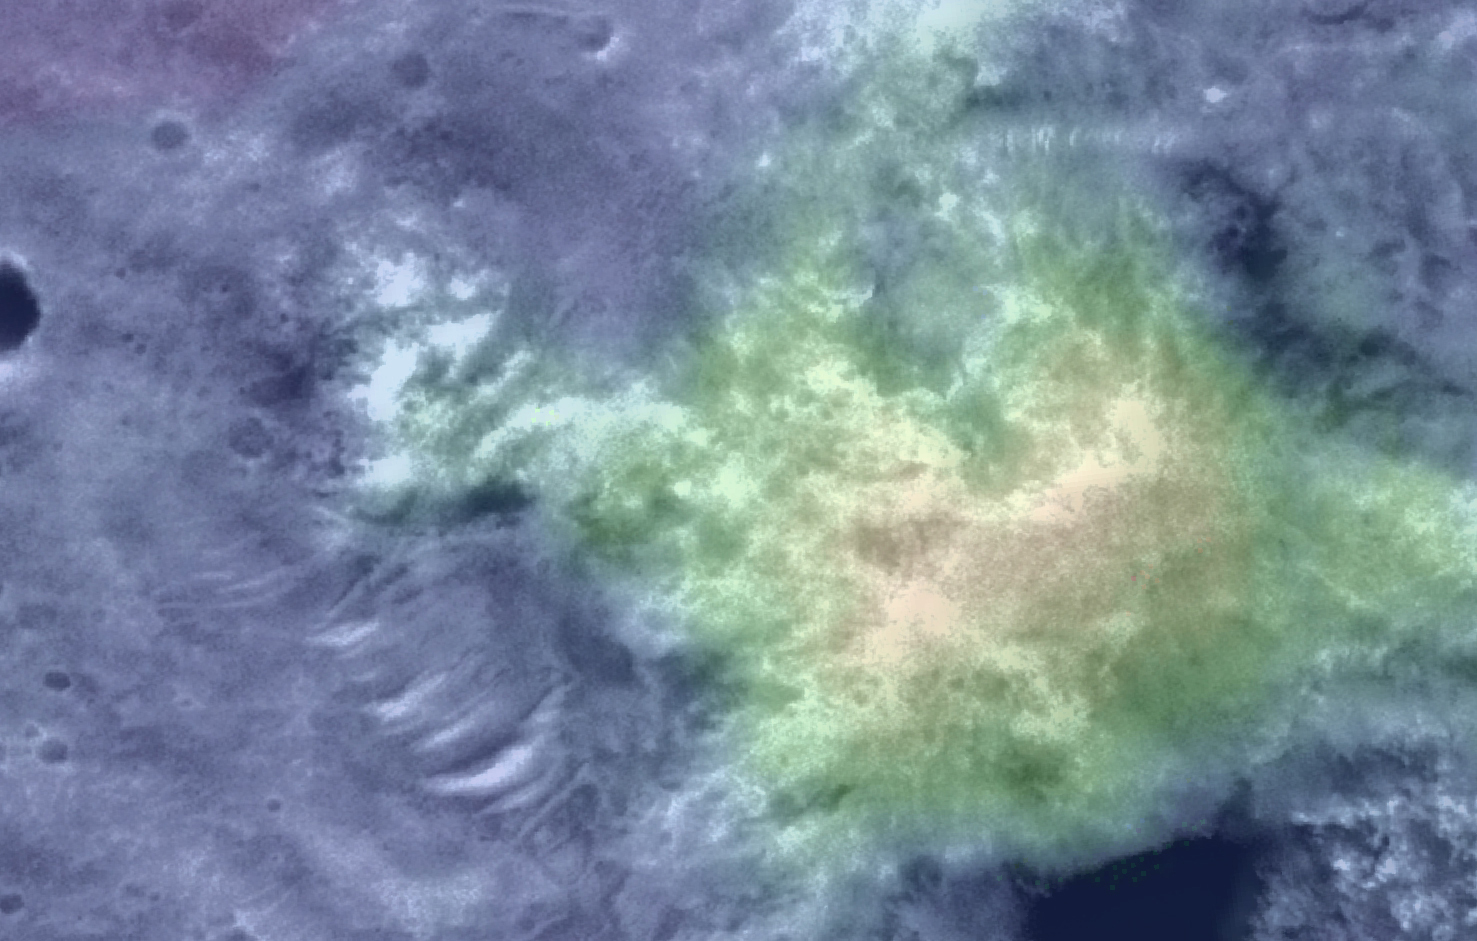

‘Columbia Hills’ Color Elevation Map

Figure 1: Spirit’s Long Journey, Sol 450

This elevation map shows the region of the ‘Columbia Hills’ where NASA’s Mars Exploration Rover Spirit has been working since mid-2004. Areas colored blue are lower in elevation and areas colored yellow are higher in elevation. The map imagery is from the Mars Orbiter Camera on NASA’s Mars Global Surveyor orbiter.

Spirit’s Long Journey, Sol 450
More than 15 months after landing on Mars, NASA’s Spirit rover is still going strong, having traveled a total of 4,276 meters (2.66 miles) as of martian day, or sol, 450 (April 8, 2005). This elevation map shows the traverse followed by Spirit since arriving at the “Columbia Hills” in June, 2004. The areas colored blue are low in elevation and areas colored yellow are high in elevation. The blue area at the foot of the “Columbia Hills” is approximately 20 meters (66 feet) higher in elevation than the site where Spirit landed in Gusev Crater. The highest peak is on the order of 80 meters (262 feet) higher still. In other words, the hills Spirit is exploring are more than 250 feet high. The map imagery is from the Mars Orbiter Camera on NASA’s Mars Global Surveyor.

Credit: NASA/JPL/MSSS/NMMNH